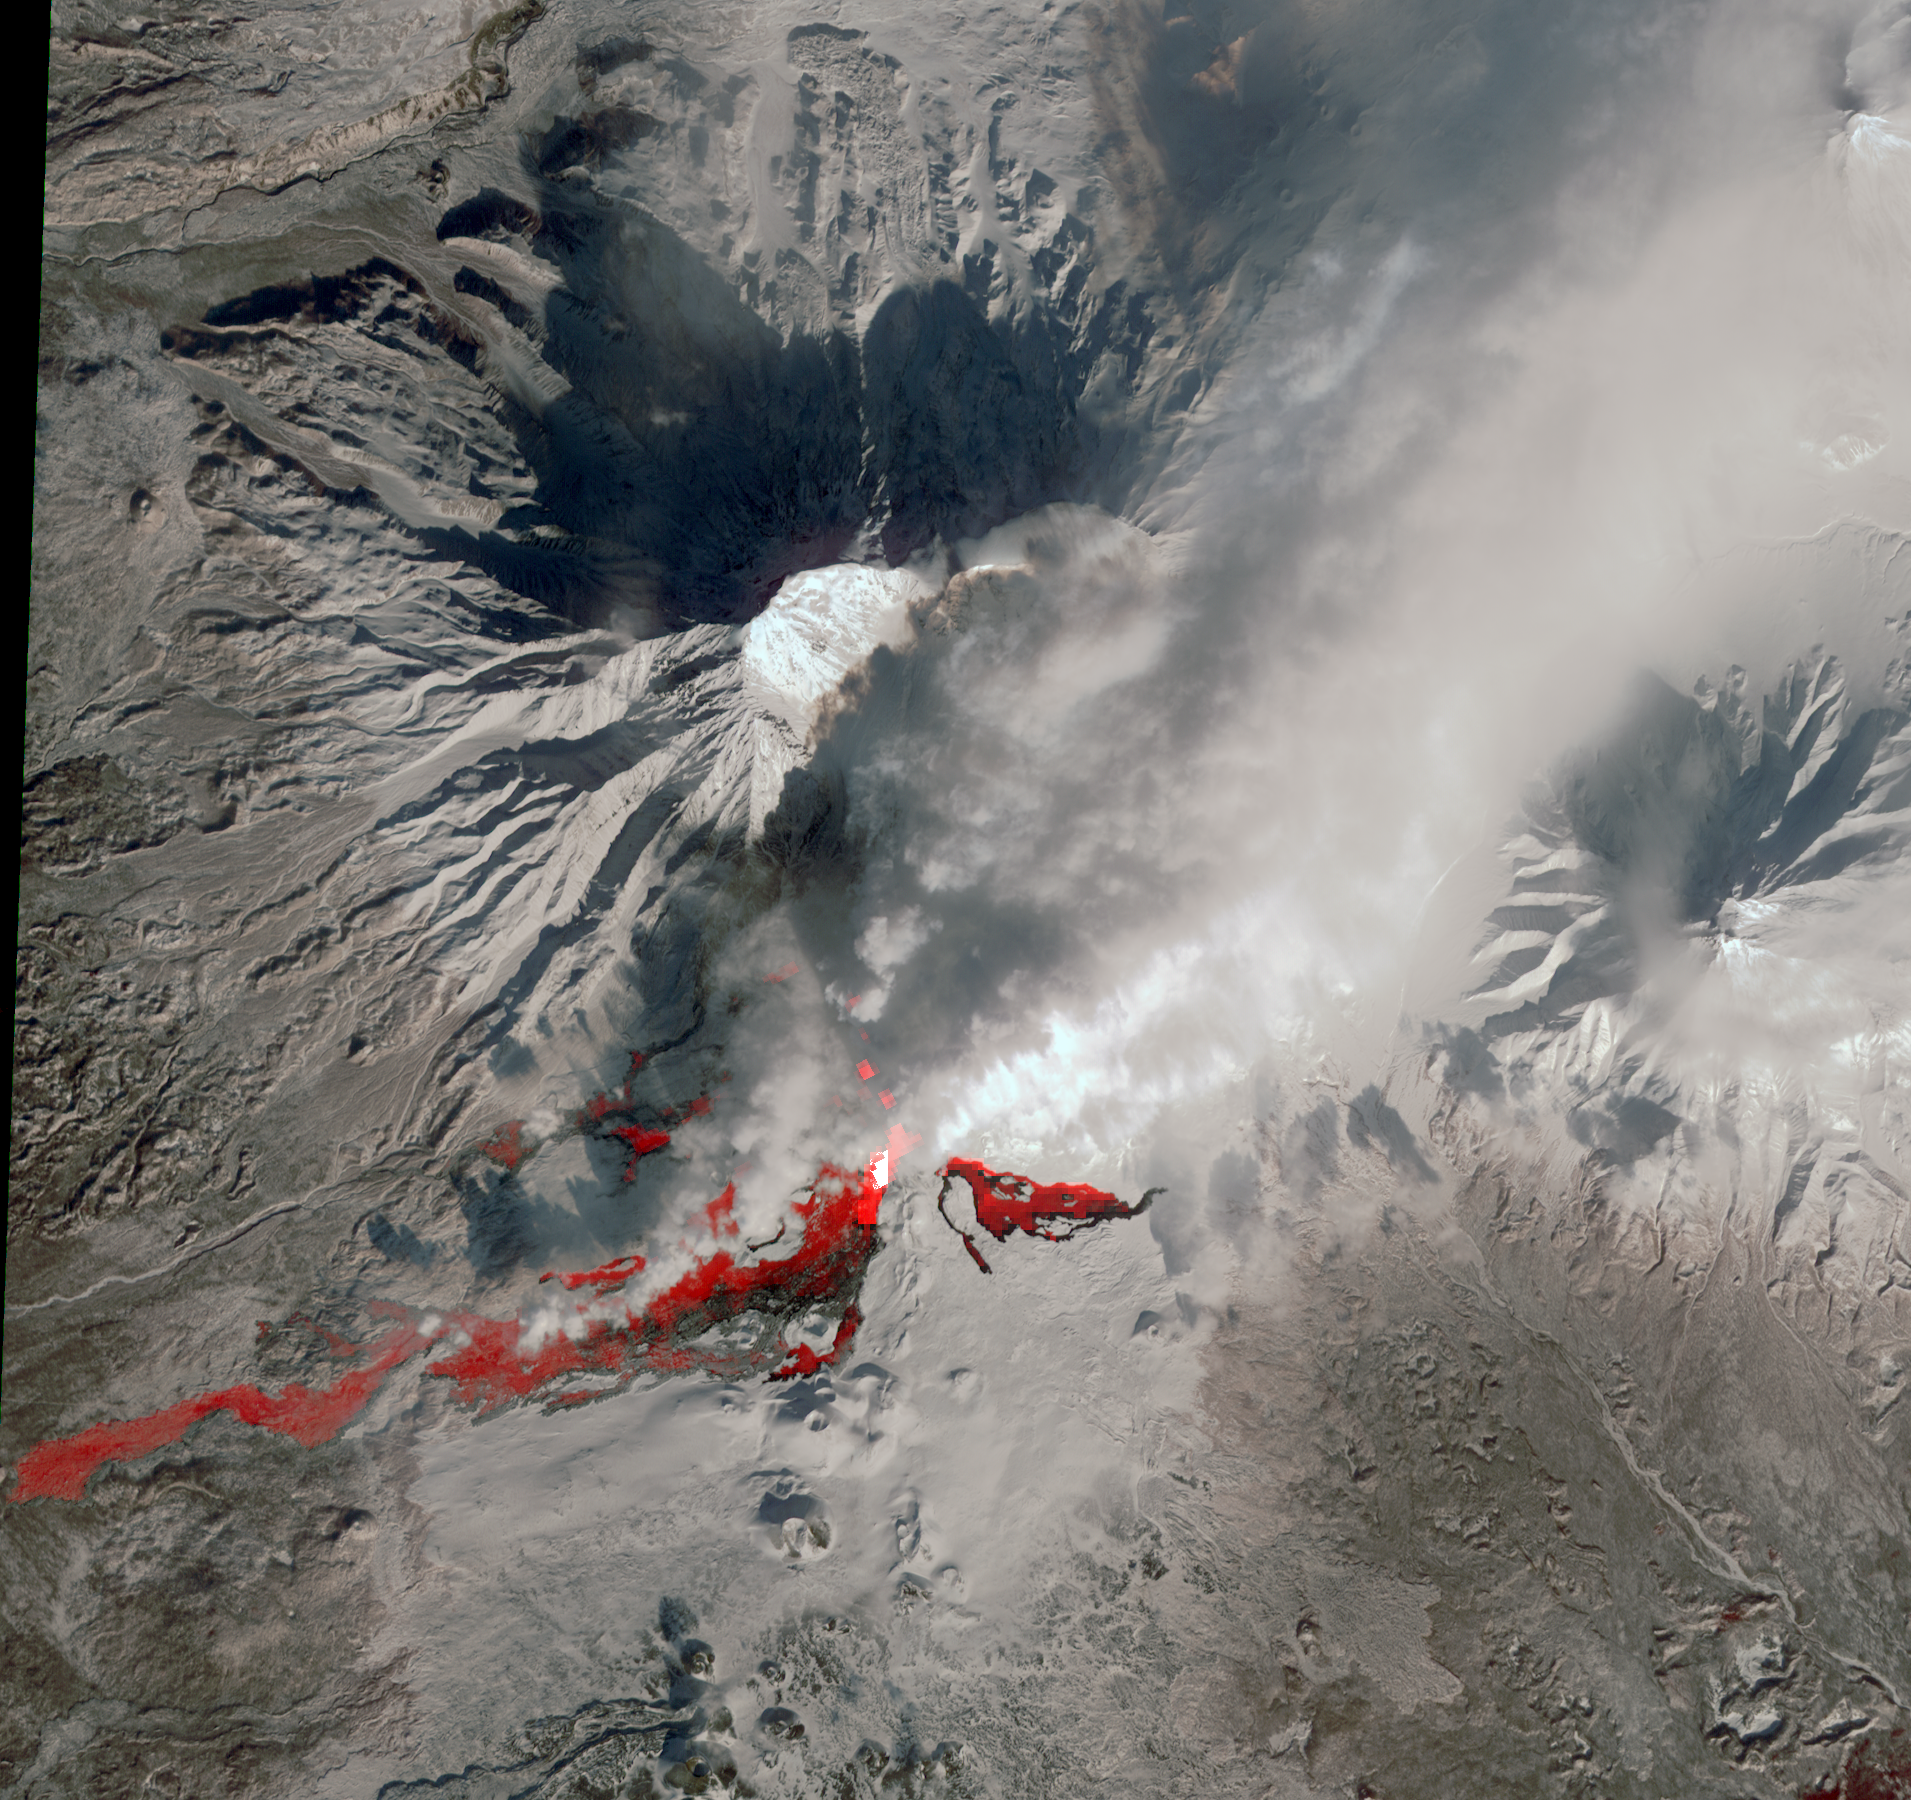

NASA Satellite Captures New Russian Volcanic Eruption

For the first time in 35 years, the Plosky Tolbachik volcano in Russia’s far eastern Kamchatka Peninsula erupted on Nov. 27, 2012, sending clouds of ash to the height of more than 9,800 feet (3,000 meters). In this daytime image acquired Feb. 14, 2013, by the Advanced Spaceborne Thermal Emission and Reflection Radiometer (ASTER) instrument on NASA’s Terra spacecraft, the snowy winter landscape reveals the still-active lava flows.

A combination of the ASTER thermal infrared channels from the two images acquired during the day and also the previous night highlights the hot rocks in red colors. Steam and ash clouds rising to the north and northeast hide part of the flows, though the thermal infrared channels penetrate the thinner clouds. The image covers an area of 16.7 by 17.8 miles (27 by 28.6 kilometers) and is located at 55.7 degrees north latitude, 160.2 degrees east longitude.

With its 14 spectral bands from the visible to the thermal infrared wavelength region and its high spatial resolution of 15 to 90 meters (about 50 to 300 feet), ASTER images Earth to map and monitor the changing surface of our planet. ASTER is one of five Earth-observing instruments launched Dec. 18, 1999, on Terra. The instrument was built by Japan’s Ministry of Economy, Trade and Industry. A joint U.S./Japan science team is responsible for validation and calibration of the instrument and data products.

The broad spectral coverage and high spectral resolution of ASTER provides scientists in numerous disciplines with critical information for surface mapping and monitoring of dynamic conditions and temporal change. Example applications are: monitoring glacial advances and retreats; monitoring potentially active volcanoes; identifying crop stress; determining cloud morphology and physical properties; wetlands evaluation; thermal pollution monitoring; coral reef degradation; surface temperature mapping of soils and geology; and measuring surface heat balance.

The U.S. science team is located at NASA’s Jet Propulsion Laboratory, Pasadena, Calif. The Terra mission is part of NASA’s Science Mission Directorate, Washington, D.C.

Credit: NASA/GSFC/METI/ERSDAC/JAROS, and U.S./Japan ASTER Science Team